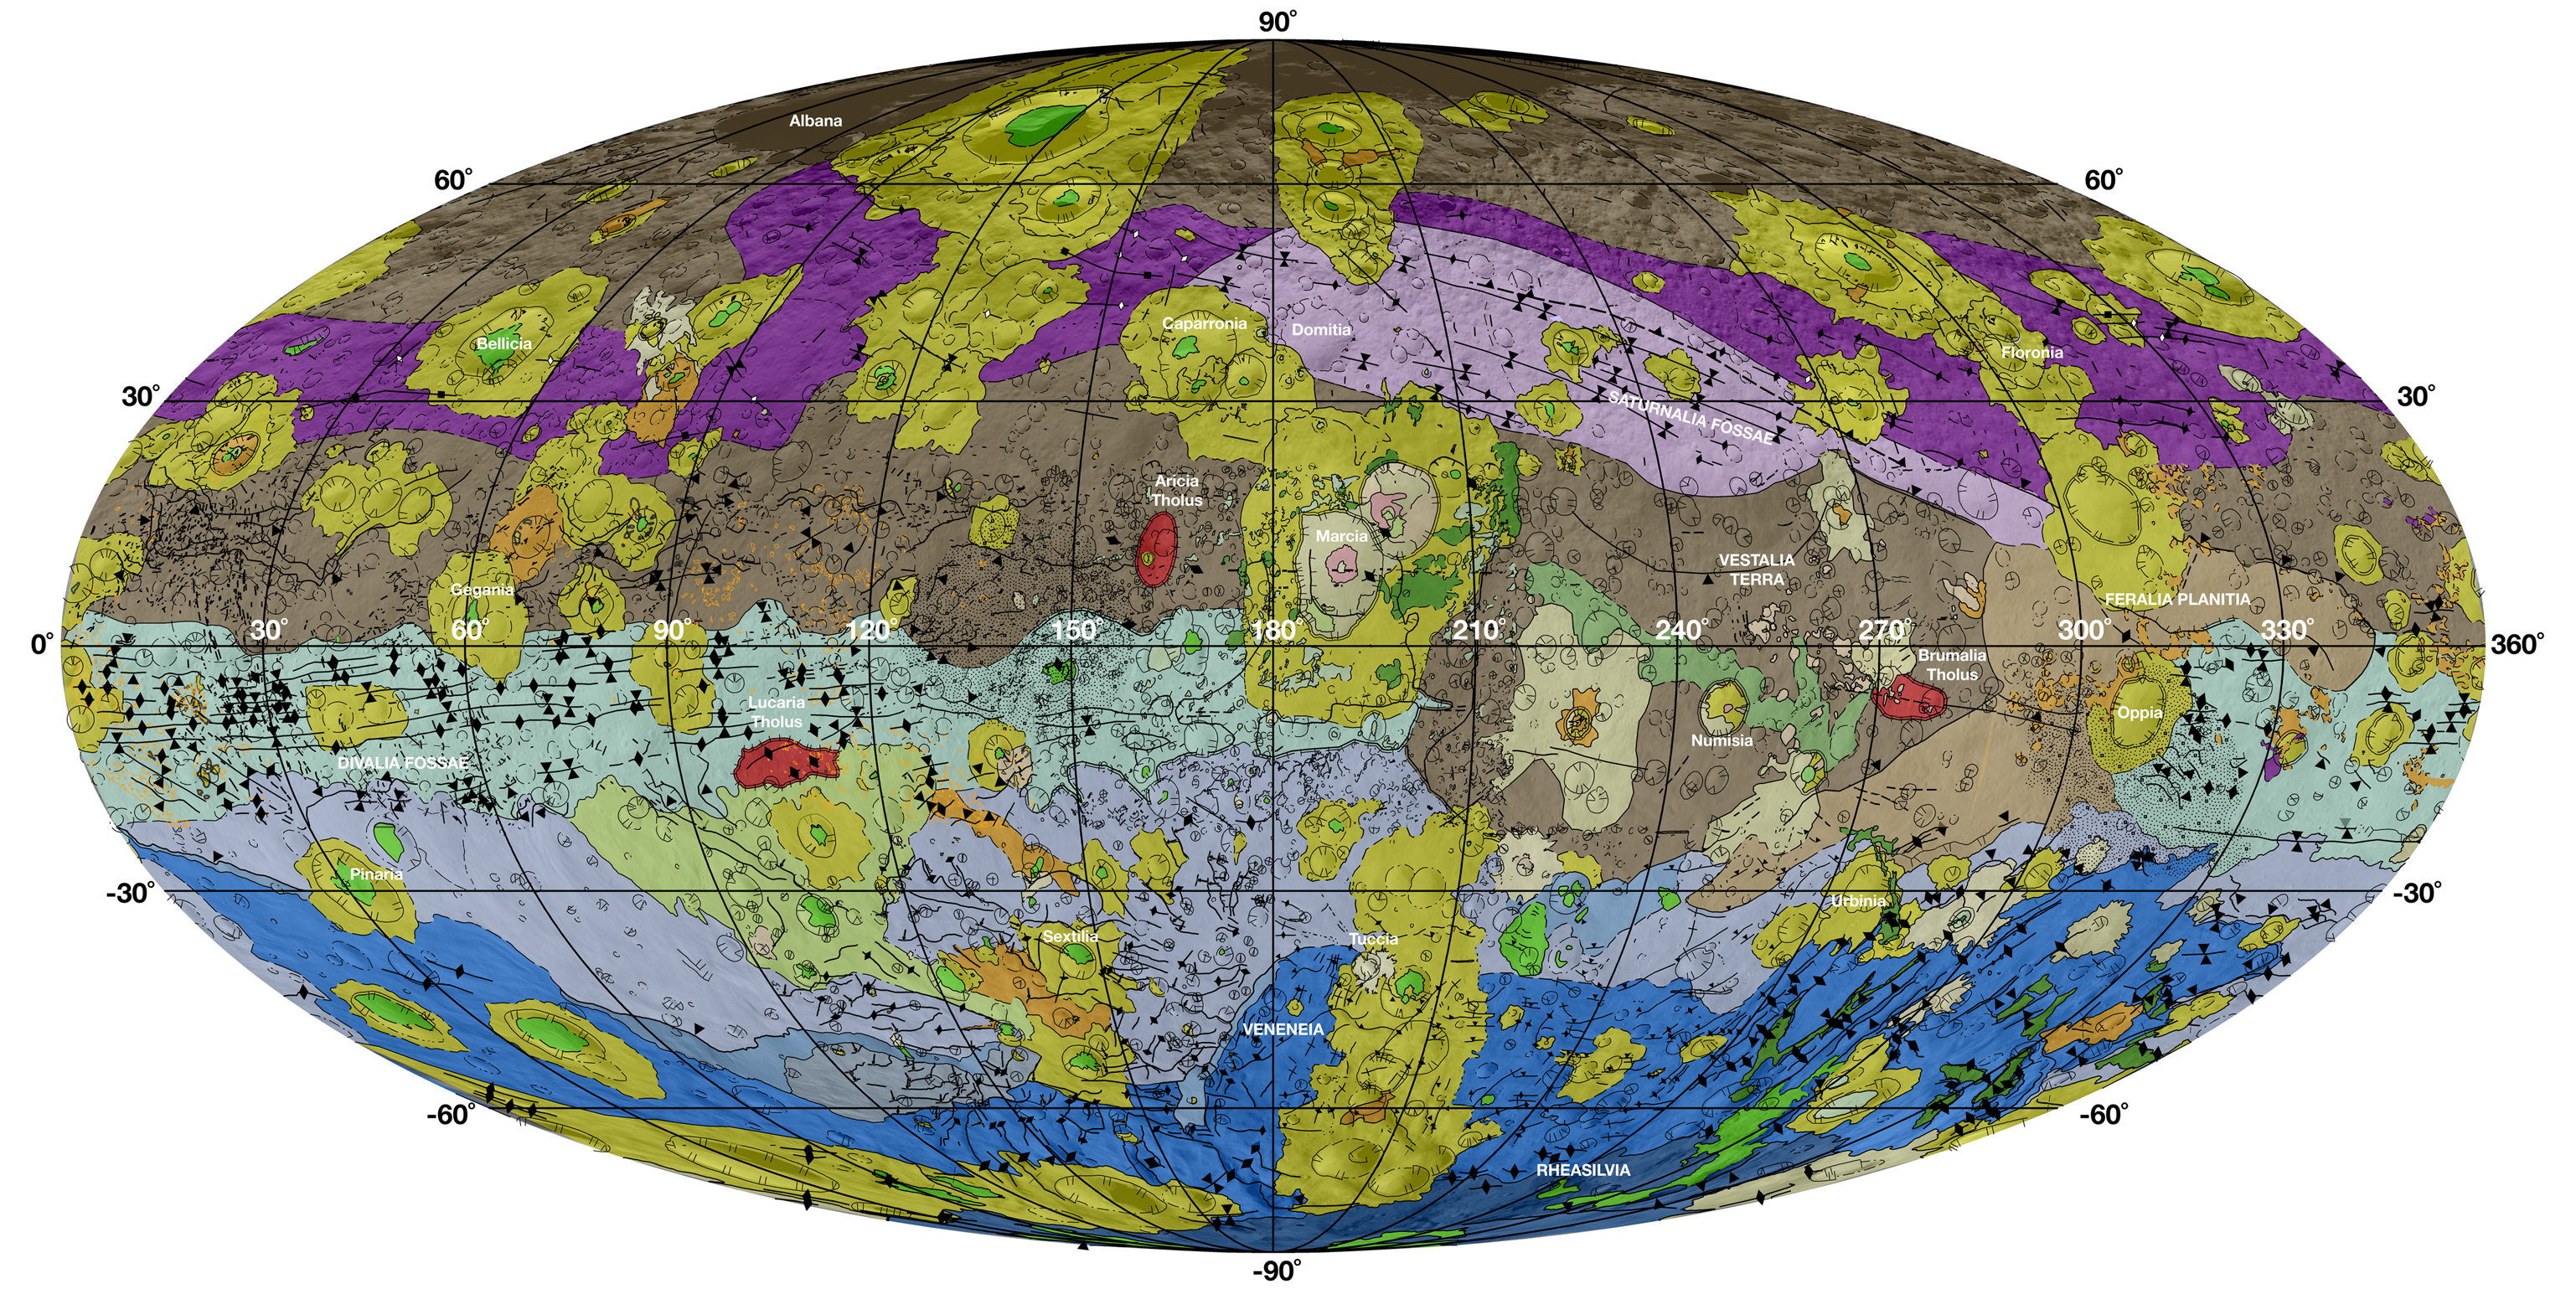

Geological Map of Vesta

This high-resolution geological map of Vesta is derived from Dawn spacecraft data. Brown colors represent the oldest, most heavily cratered surface. Purple colors in the north and light blue represent terrains modified by the Veneneia and Rheasilvia impacts, respectively. Light purples and dark blue colors below the equator represent the interior of the Rheasilvia and Veneneia basins. Greens and yellows represent relatively young landslides or other downhill movement and crater impact materials, respectively. This map unifies 15 individual quadrangle maps published this week in a special issue of Icarus. Map is a Mollweide projection, centered on 180 degrees longitude using the Dawn Claudia coordinate system.

The legend shows formations and features highlighted on the map. The geological units mapped on Vesta are identified by their appearance in high-resolution images. The place of each unit in Vesta’s geologic history comes from careful study of the relative relationship of features. In the legend, Marcian units are younger than Rheasilvian units, which are younger than Veneneian units. The oldest identifiable unit is Vestalia Terra.

JPL manages the Dawn mission for NASA’s Science Mission Directorate in Washington. Dawn is a project of the directorate’s Discovery Program, managed by NASA’s Marshall Space Flight Center in Huntsville, Alabama. The University of California, Los Angeles (UCLA) is responsible for overall Dawn mission science. Orbital Sciences Corp. in Dulles, Virginia, designed and built the spacecraft. The German Aerospace Center, the Max Planck Institute for Solar System Research, the Italian Space Agency and the Italian National Astrophysical Institute are international partners on the mission team.

Credit: NASA/JPL-Caltech/ASU